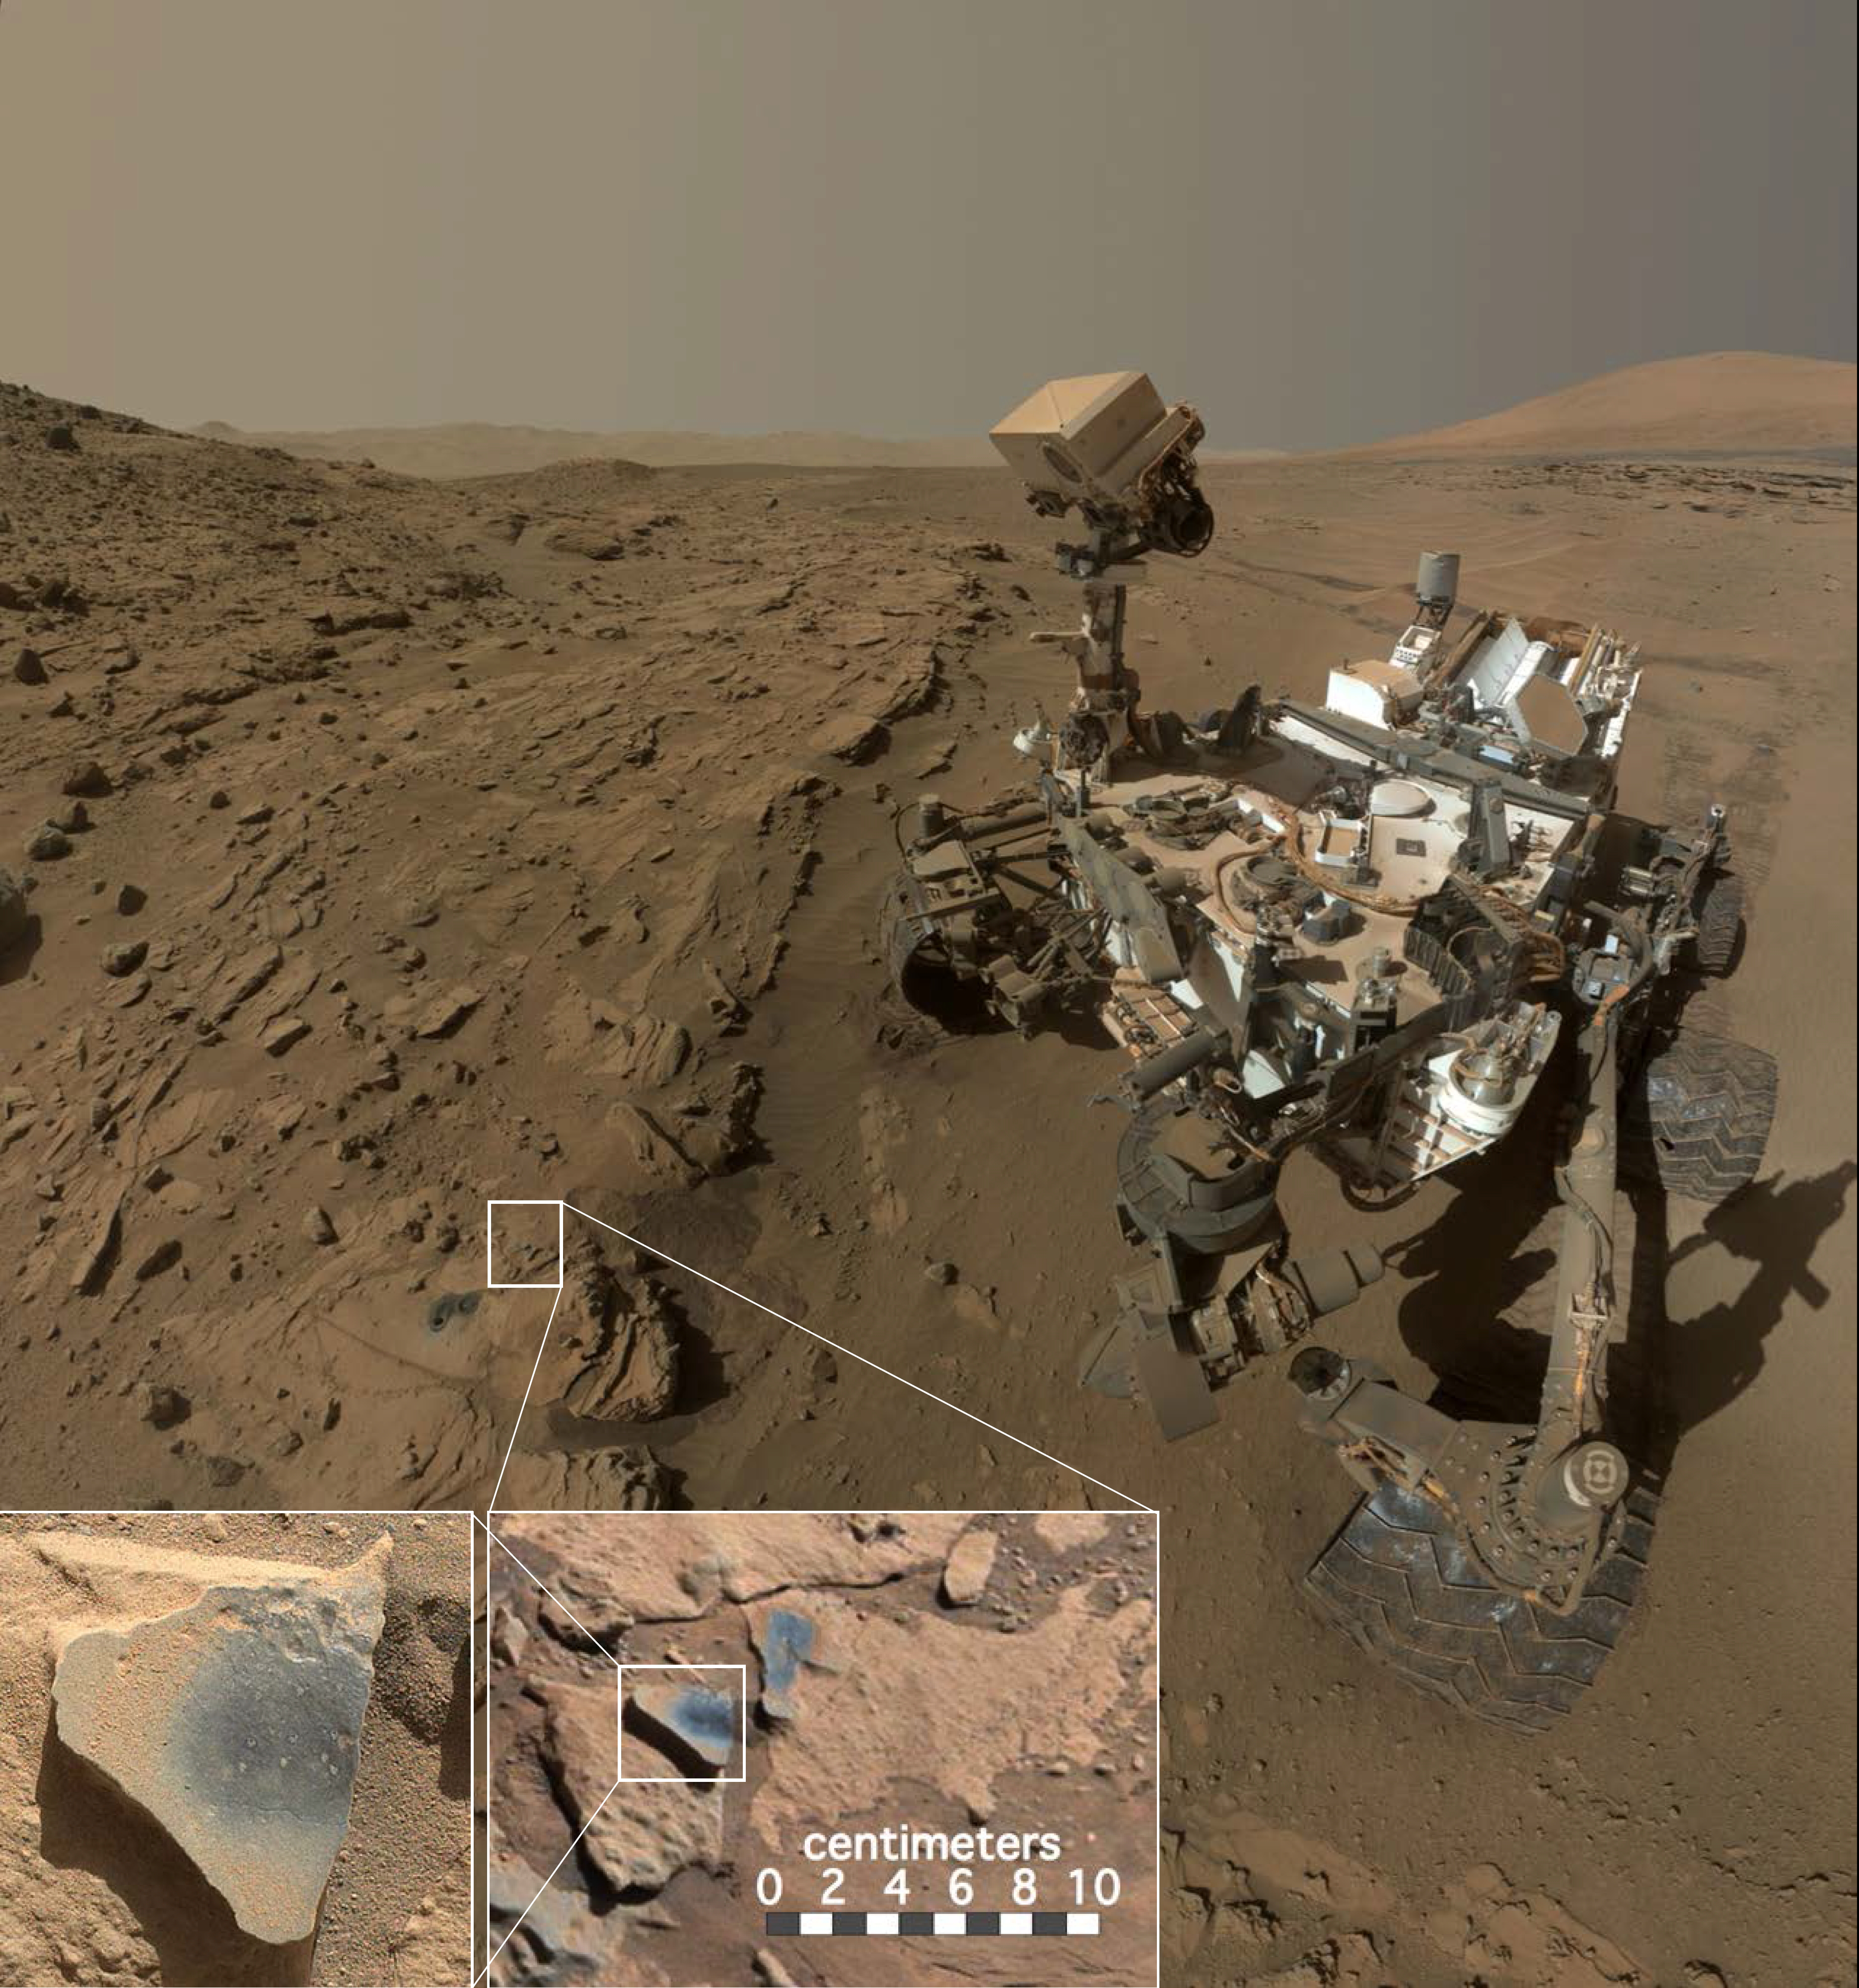

NASA’s Curiosity at Site of Clues About Ancient Oxygen

This scene shows NASA’s Curiosity Mars rover at a location called “Windjana,” where the rover found rocks containing manganese-oxide minerals, which require abundant water and strongly oxidizing conditions to form.

In front of the rover are two holes from the rover’s sample-collection drill and several dark-toned features that have been cleared of dust (see inset images). These flat features are erosion-resistant fracture fills containing manganese oxides. The discovery of these materials suggests the Martian atmosphere might once have contained higher abundances of free oxygen than it does now.

The rover used the Mars Hand Lens Imager (MAHLI) camera in April and May 2014 to take dozens of images that were combined into this self-portrait. A version of this portrait without the insets is at PIA18390.

MAHLI was built by Malin Space Science Systems, San Diego. NASA’s Jet Propulsion Laboratory, a division of the California Institute of Technology in Pasadena, manages the Mars Science Laboratory Project for the NASA Science Mission Directorate, Washington. JPL designed and built the project’s Curiosity rover.

Credit: NASA/JPL-Caltech/MSSS